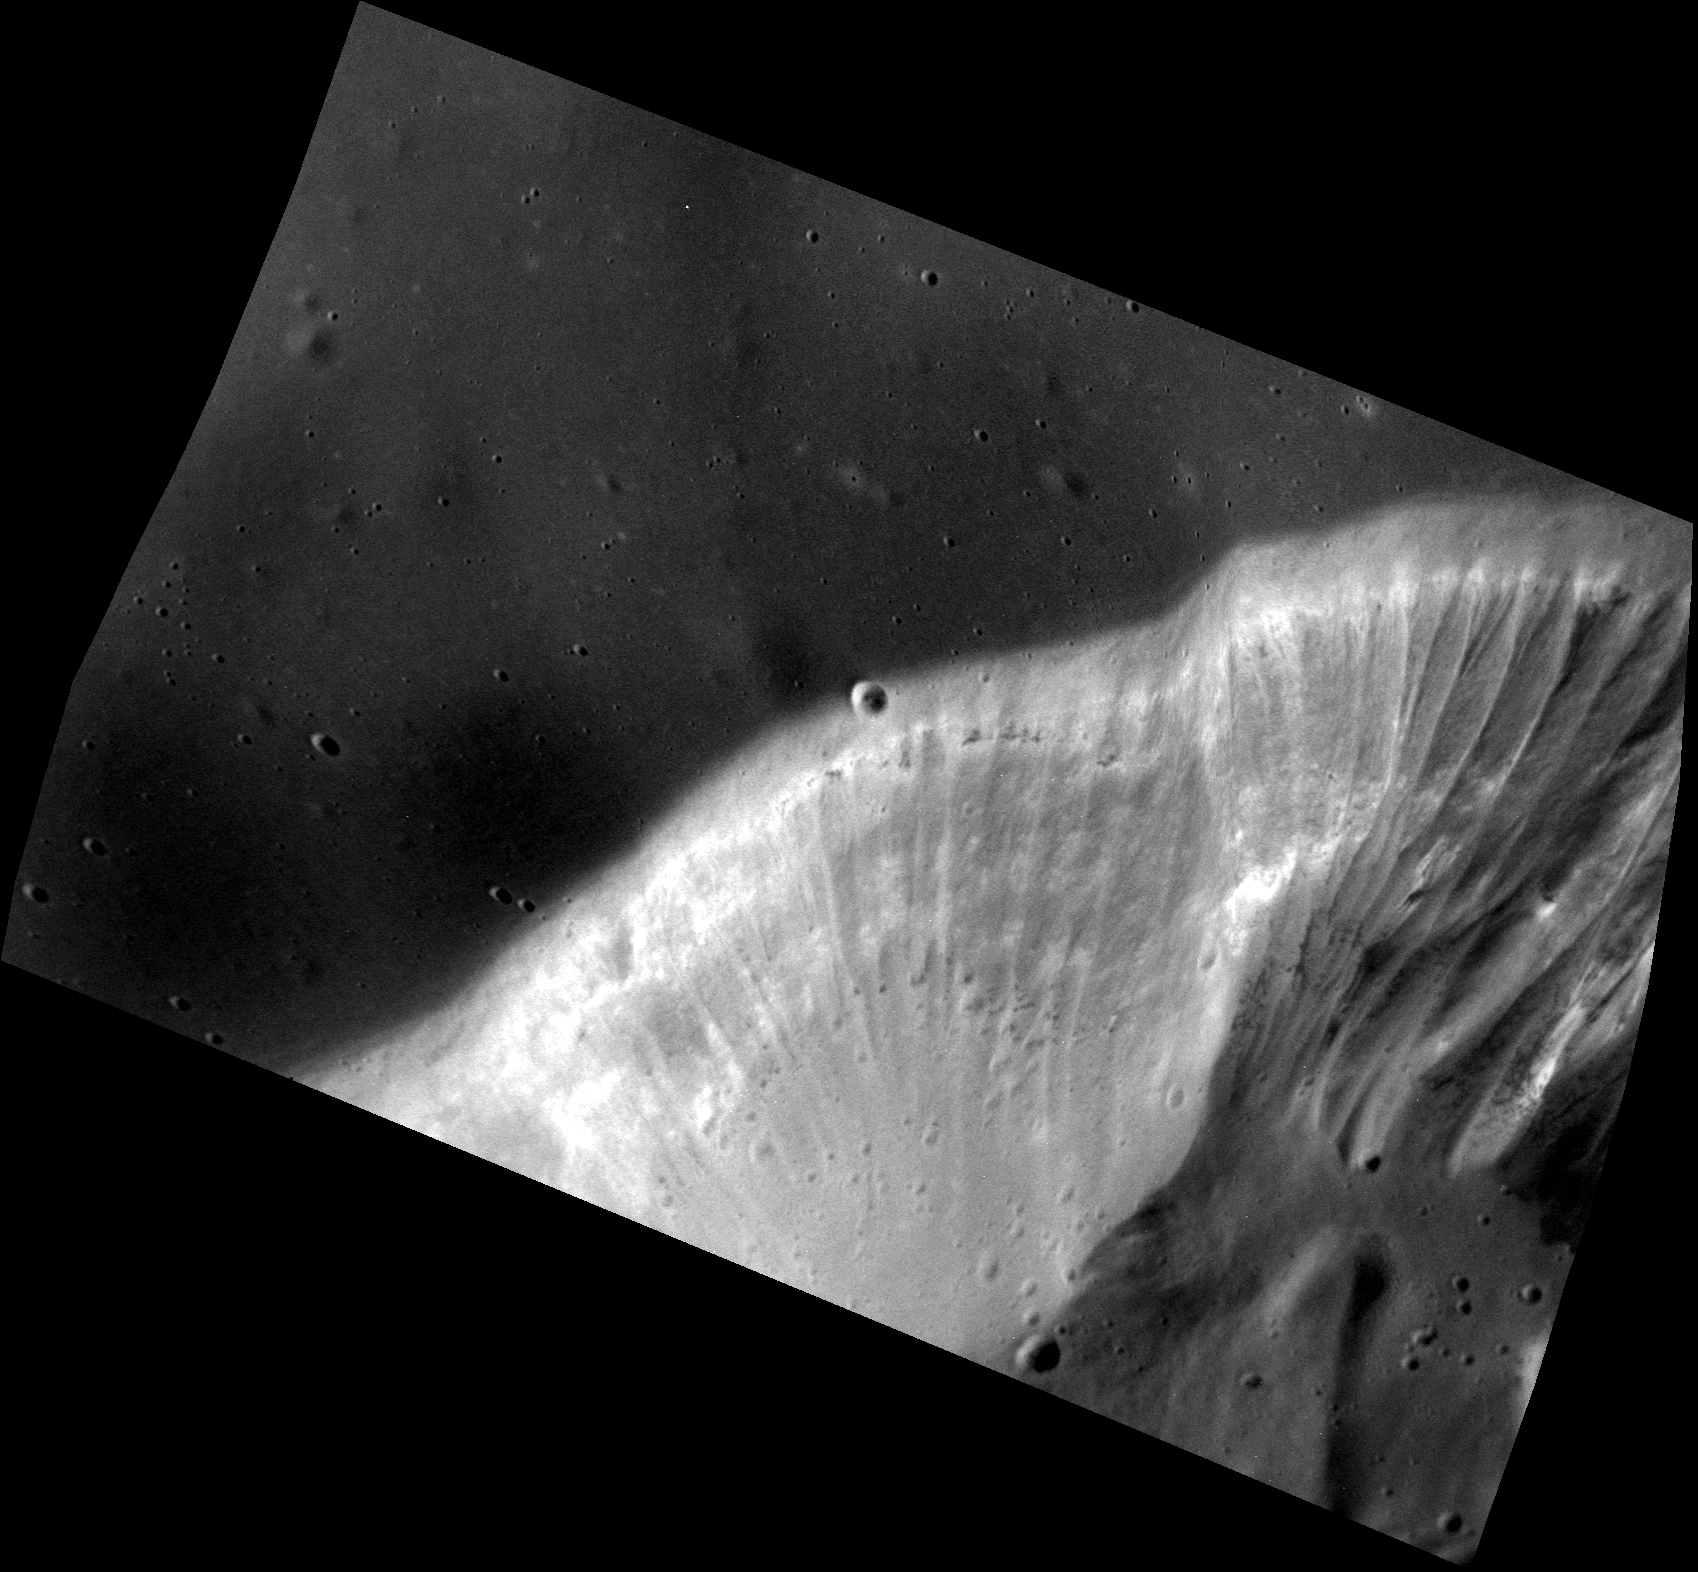

Flute Music

This image shows the wall of a volcanic vent located between the Rachmaninoff basin and Copland crater. The steep wall of the vent reveals high-reflectance layers and outcrops in which hollows are forming. The wall also has beautiful fluting in the form of gullies sculpted by landslides.

This image was presented at a press conference at the Lunar and Planetary Science Conference, March 16, 2015.

This image was acquired as a high-resolution targeted observation. Targeted observations are images of a small area on Mercury’s surface at resolutions much higher than the 200-meter/pixel morphology base map. It is not possible to cover all of Mercury’s surface at this high resolution, but typically several areas of high scientific interest are imaged in this mode each week.

Date acquired: November 29, 2014
Image Mission Elapsed Time (MET): 59620367
Image ID: 7521830
Instrument: Narrow Angle Camera (NAC) of the Mercury Dual Imaging System (MDIS)
Center Latitude: 36.10°
Center Longitude: 63.95° E
Resolution: 6.7 meters/pixel
Scale: The edges of the image are about 6.7 by 10.4 km (4.2 by 6.4 mi.).
Incidence Angle: 63.3°
Emission Angle: 39.6°
Phase Angle: 102.9°

The MESSENGER spacecraft is the first ever to orbit the planet Mercury, and the spacecraft’s seven scientific instruments and radio science investigation are unraveling the history and evolution of the Solar System’s innermost planet. During the first two years of orbital operations, MESSENGER acquired over 150,000 images and extensive other data sets. MESSENGER is capable of continuing orbital operations until early 2015.

For information regarding the use of images, see the MESSENGER image use policy.

Credit: NASA/Johns Hopkins University Applied Physics Laboratory/Carnegie Institution of Washington